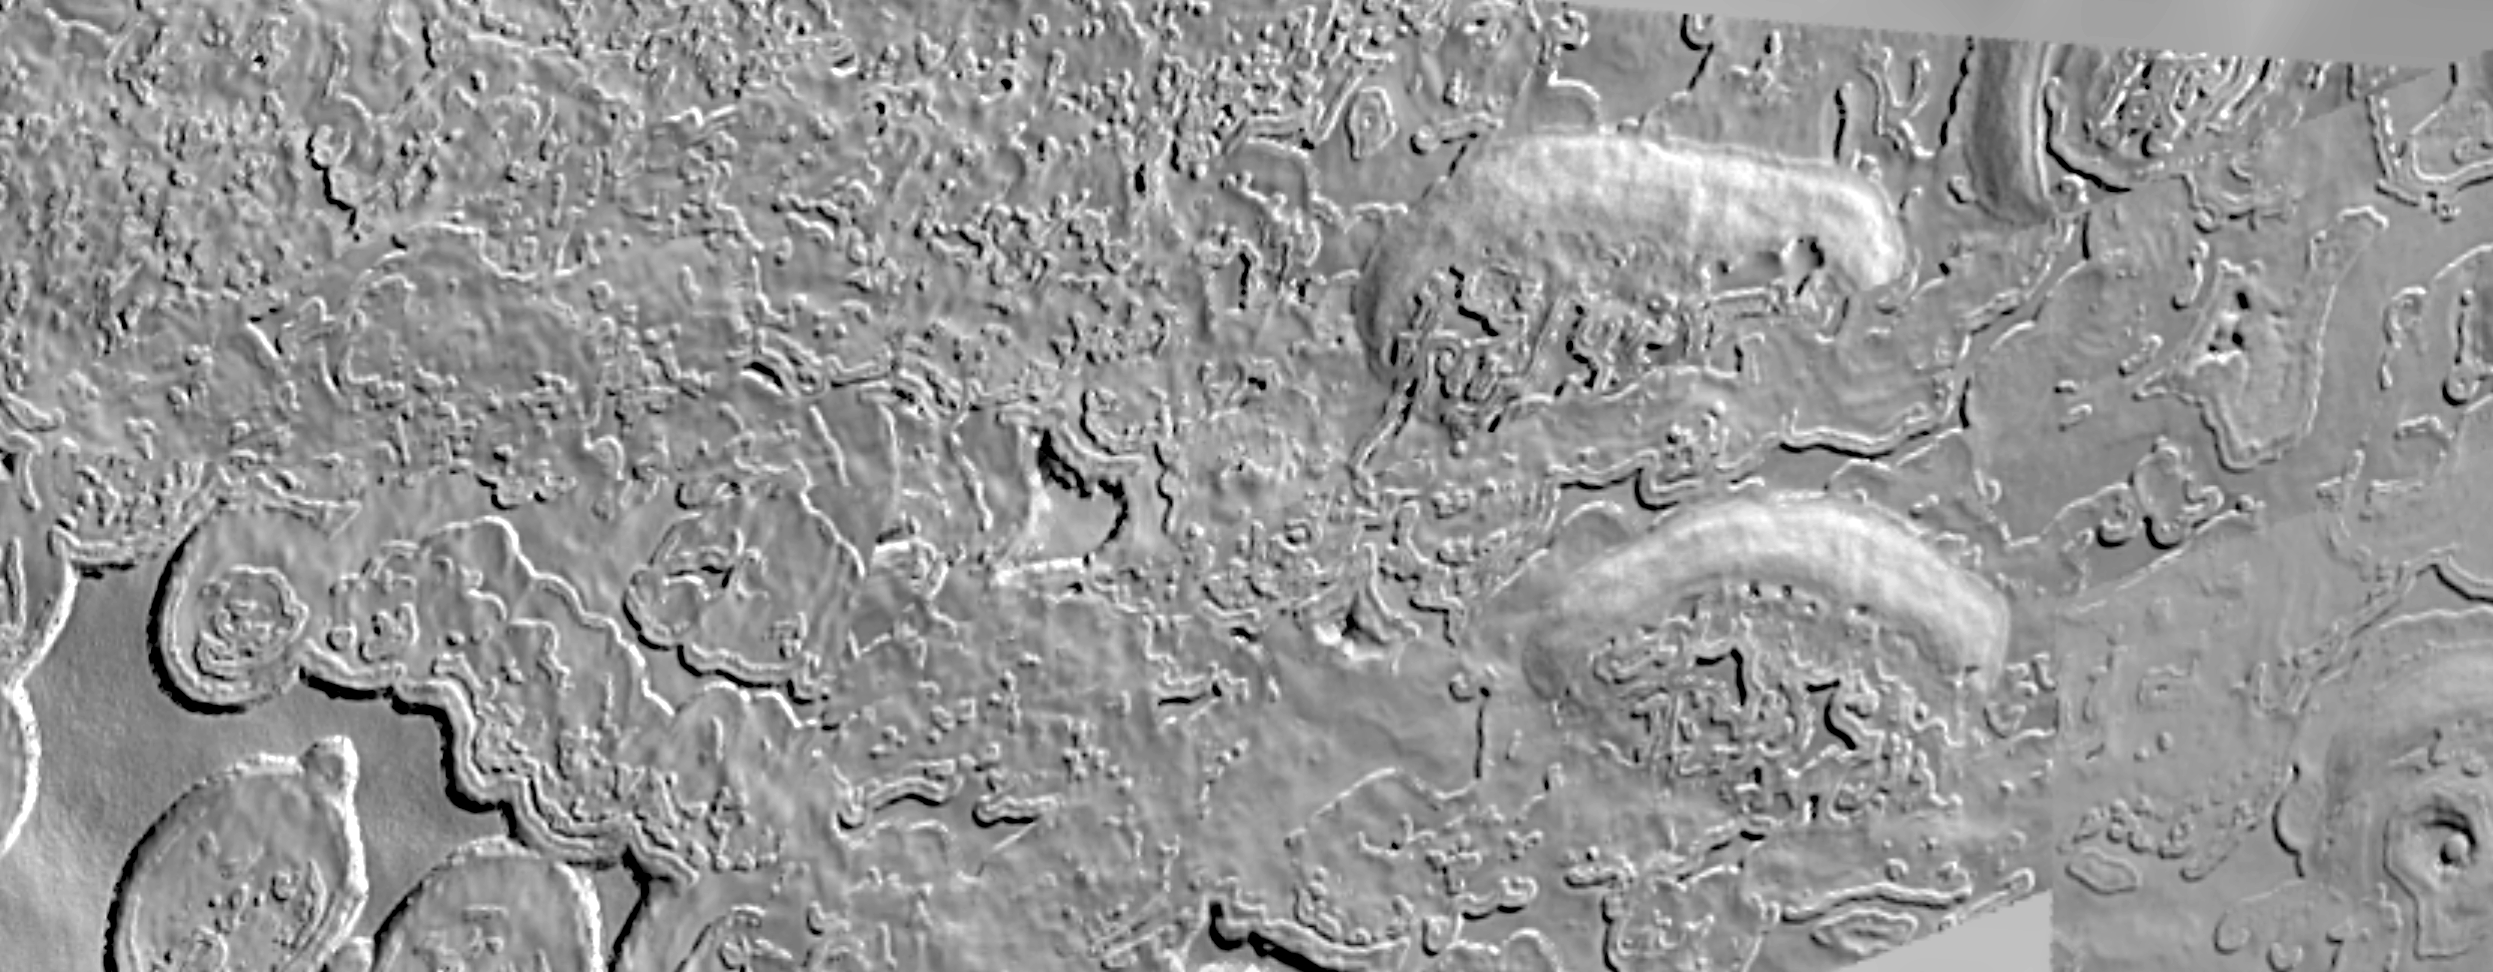

High-Resolution South Polar Cap Mosaics

The layered terrains of the polar regions of Mars are among the most exotic planetary landscapes in our Solar System. The layers exposed in the south polar residual cap, vividly shown in the top view, are thought to contain detailed records of Mars’ climate history over the last 100 million years or so. The materials that comprise the south polar layers may include frozen carbon dioxide, water ice, and fine dust. The bottom picture shows complex erosional patterns that have developed on the south polar cap, perhaps by a combination of sublimation, wind erosion, and ground-collapse. Because the south polar terrains are so strange and new to human eyes, no one (yet) has entirely adequate explanations as to what is being seen.

These images were acquired by the Mars Orbiter Camera aboard the Mars Global Surveyor spacecraft during the southern spring season in October 1999. Each of these two pictures is a mosaic of many individual MOC images acquired at about 12 m/pixel scale that completely cover the highest latitude (87°S) visible to MOC on each orbital pass over the polar region. Both mosaics cover areas of about 10 x 4 kilometers (6.2 x 2.5 miles) near 87°S, 10°W in the central region of the permanent — or residual — south polar cap. They show features at the scale of a small house. Sunlight illuminates each scene from the left.”Gaps” at the upper and lower right of the second mosaic, above, are areas that were not covered by MOC in October 1999.

Credit: NASA/JPL/Malin Space Science Systems/USGS Flagstaff